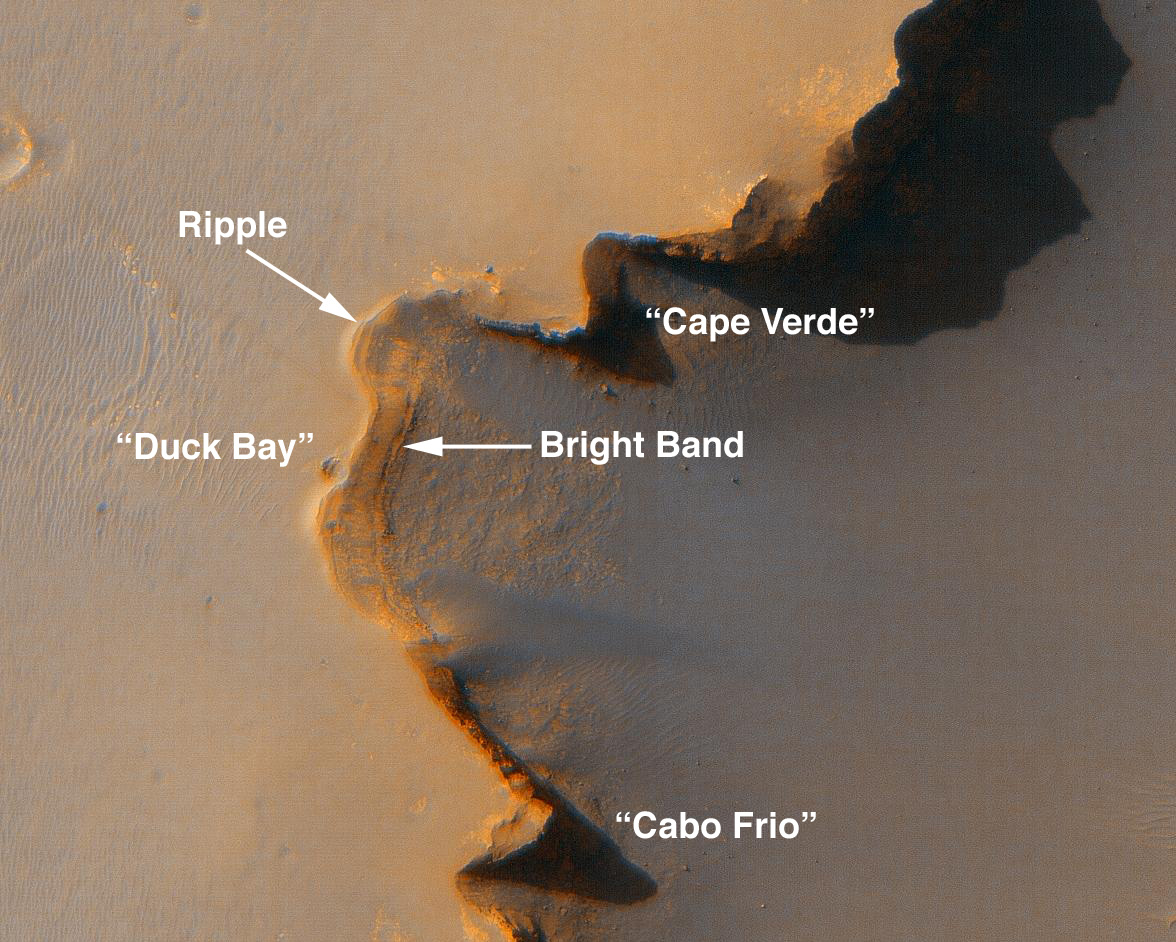

Opportunity Gets Ready to Roll

This image shows the site where NASA’s Mars Exploration Rover Opportunity will carefully roll down into Victoria Crater on Mars. This particular alcove, nicknamed “Duck Bay,” has gradual slopes of about 15 to 20 degrees and exposed bedrock, making it the safest place for the rover to enter the crater. Rover drivers plan to avoid a rippled portion of terrain near the rim of the crater, and to steer Opportunity down the smoothest bedrock with the gentlest slopes.

This enhanced-color view was taken by the High Resolution Imaging Science Experiment camera onboard NASA’s Mars Reconnaissance Orbiter spacecraft on Oct. 3, 2006. This image was previously released (see PIA08812).

Credit: NASA/JPL/University of Arizona